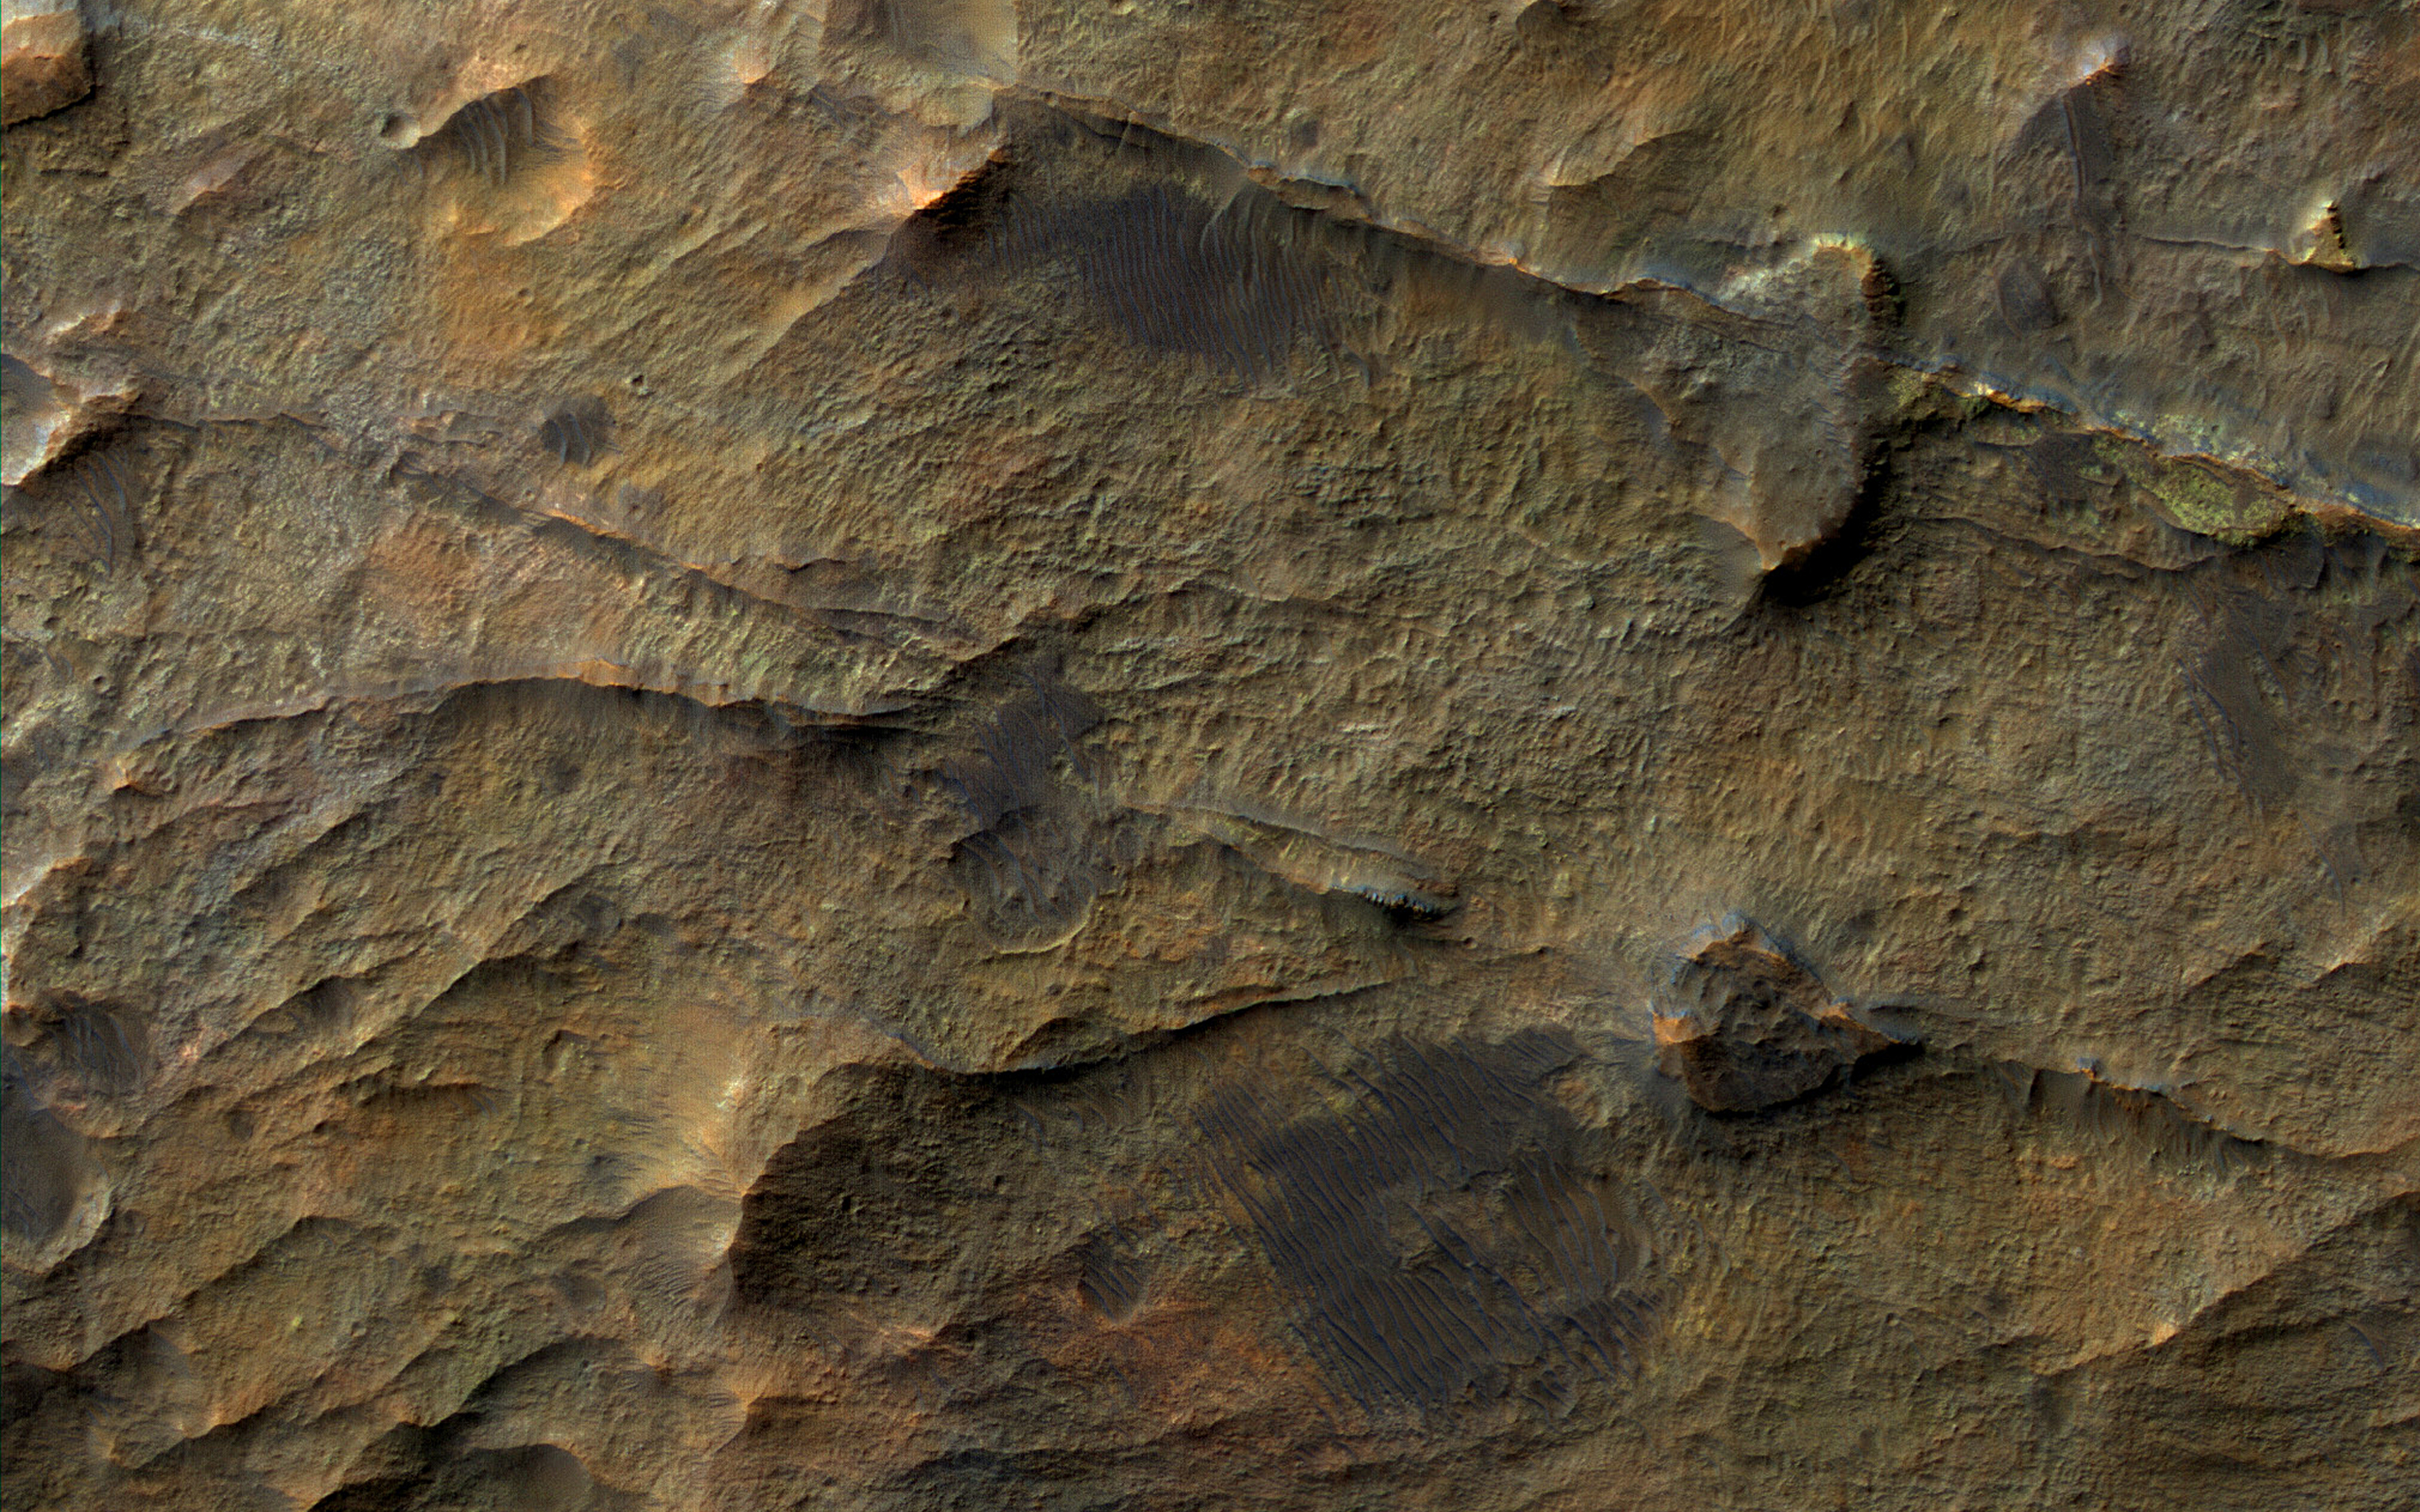

Ridges near Nirgal Valles

In this observation from NASA’s Mars Reconnaissance Orbiter (MRO), we see a set of straight ridges in ancient bedrock near Nirgal Valles. The patterns indicate fractures from tectonic stresses, but how have they been hardened to now stand in positive relief after billions of years of erosion?

It is possible that groundwater flowed through the fractures, depositing various durable minerals, some of which we see in diverse colors.

The map is projected here at a scale of 25 centimeters (9.8 inches) per pixel. [The original image scale is 25.7 centimeters (10.1 inches) per pixel (with 1 x 1 binning); objects on the order of 77 centimeters (30.3 inches) across are resolved.] North is up.

The University of Arizona, Tucson, operates HiRISE, which was built by Ball Aerospace & Technologies Corp., Boulder, Colorado. NASA’s Jet Propulsion Laboratory, a division of Caltech in Pasadena, California, manages the Mars Reconnaissance Orbiter Project for NASA’s Science Mission Directorate, Washington.

Credit: NASA/JPL-Caltech/Univ. of Arizona